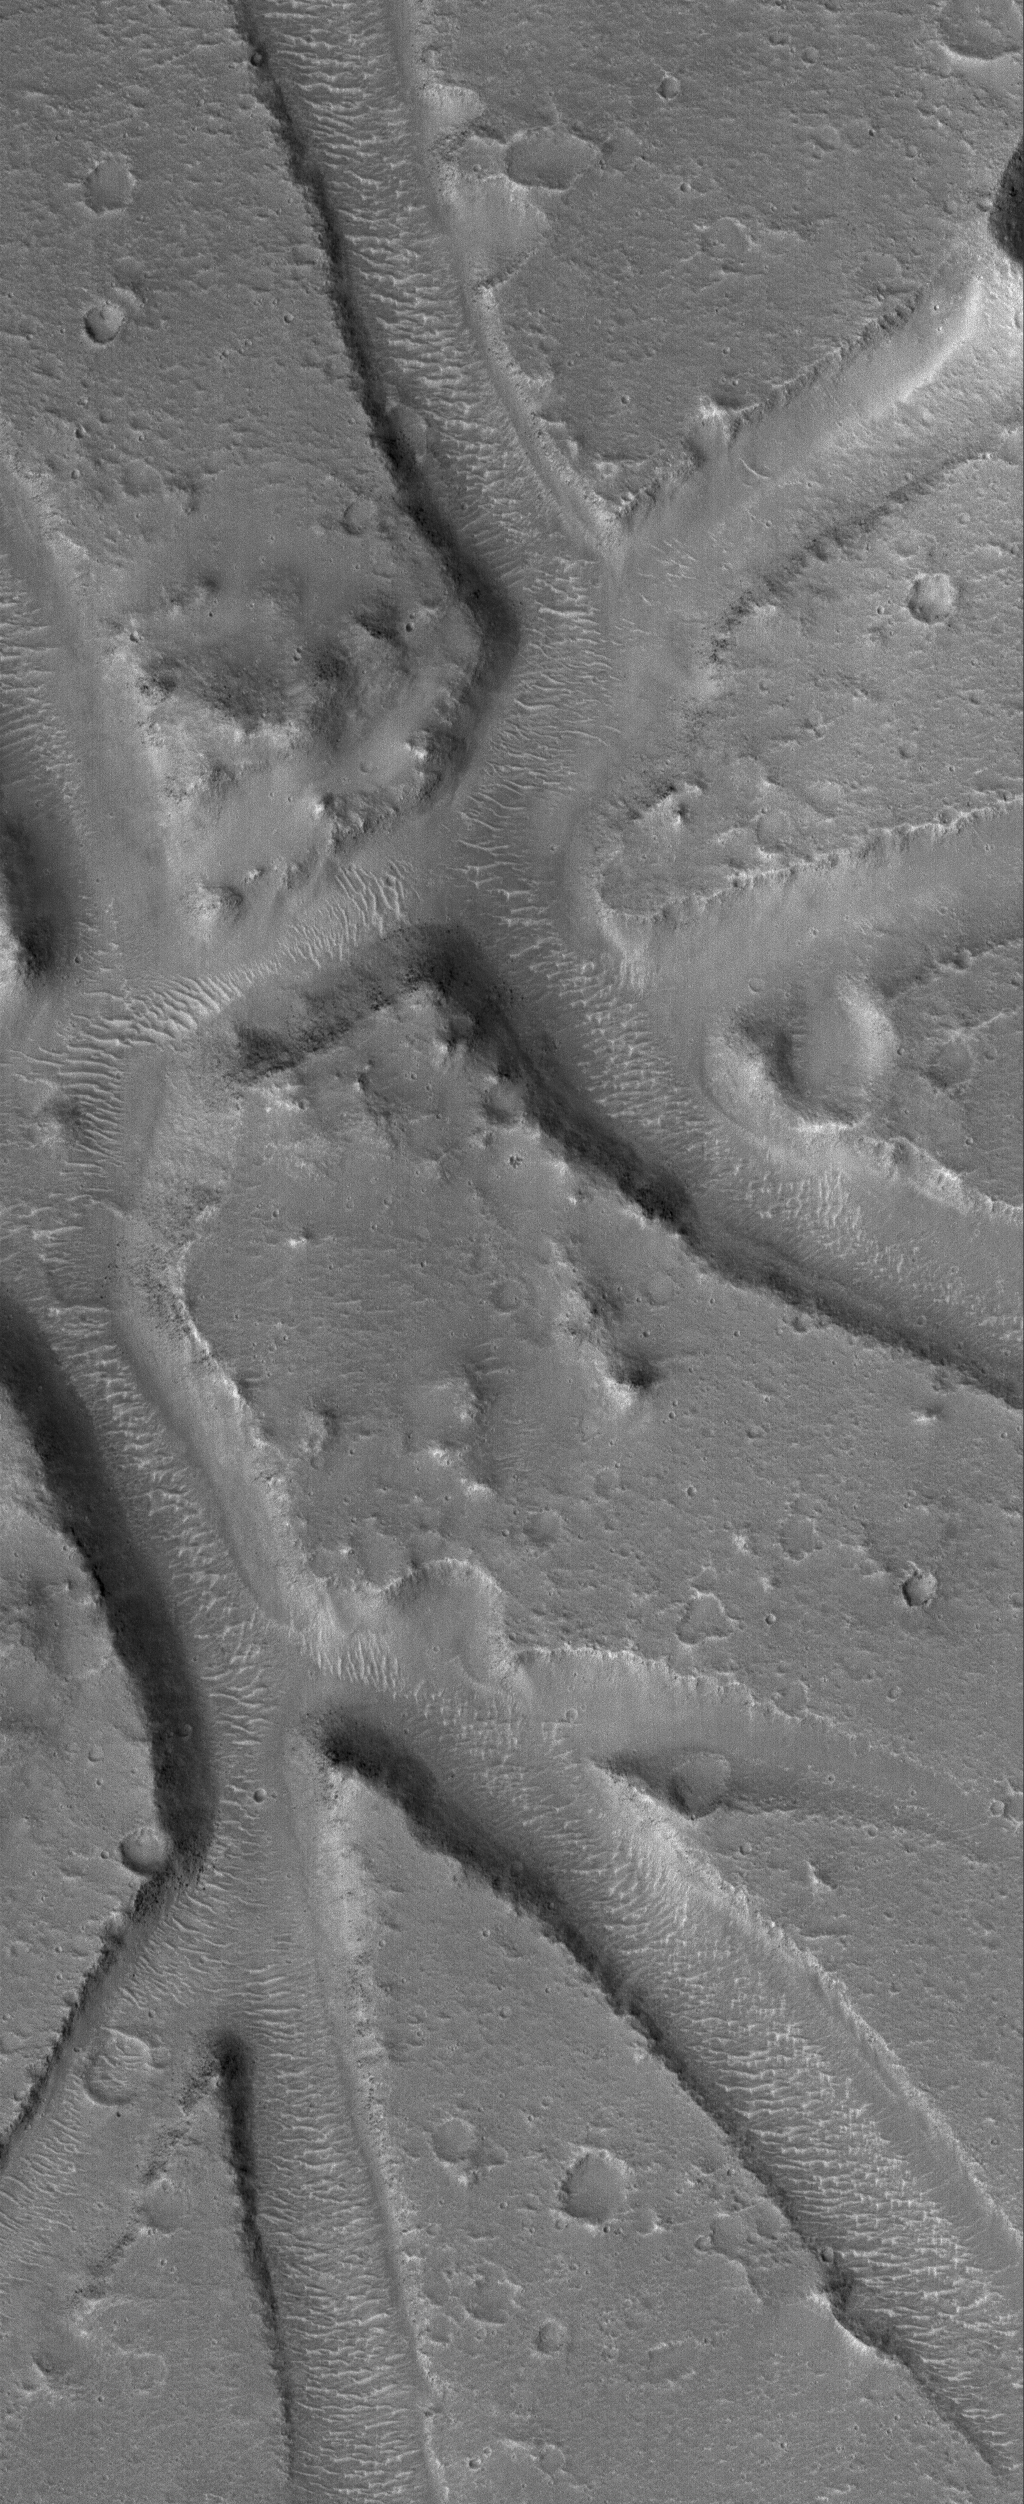

Mars Maze

28 April 2006
This Mars Global Surveyor (MGS) Mars Orbiter Camera (MOC) image shows a plain southeast of Hebrus Valles that is cut by a network of intersecting troughs. Large, windblown — and perhaps wind-eroded — ripples occur on the trough floors.

Location near: 14.9°N, 229.8°W
Image width: ~3 km (~1.9 mi)
Illumination from: lower left
Season: Northern Winter

Credit: NASA/JPL/Malin Space Science Systems